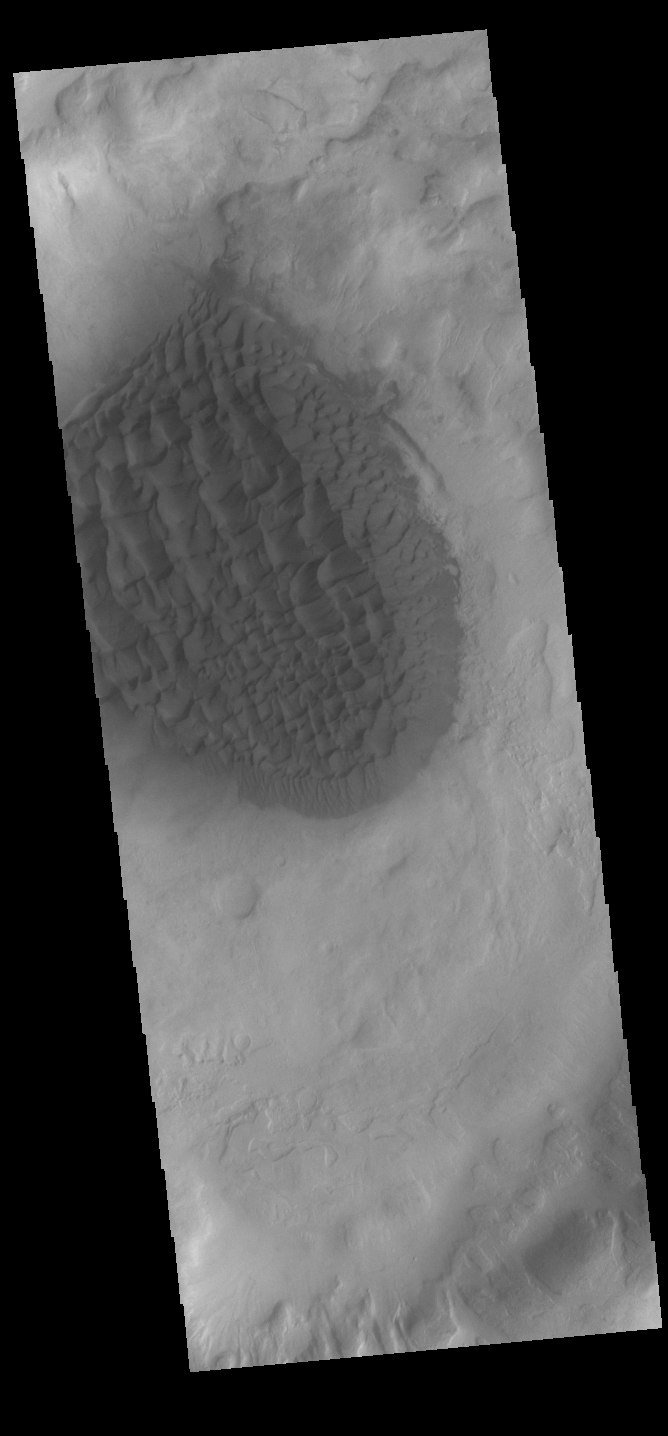

Matara Crater Dunes

Today’s VIS image shows the dune field located in the floor of Matara Crater.

Credit: NASA/JPL-Caltech/ASU